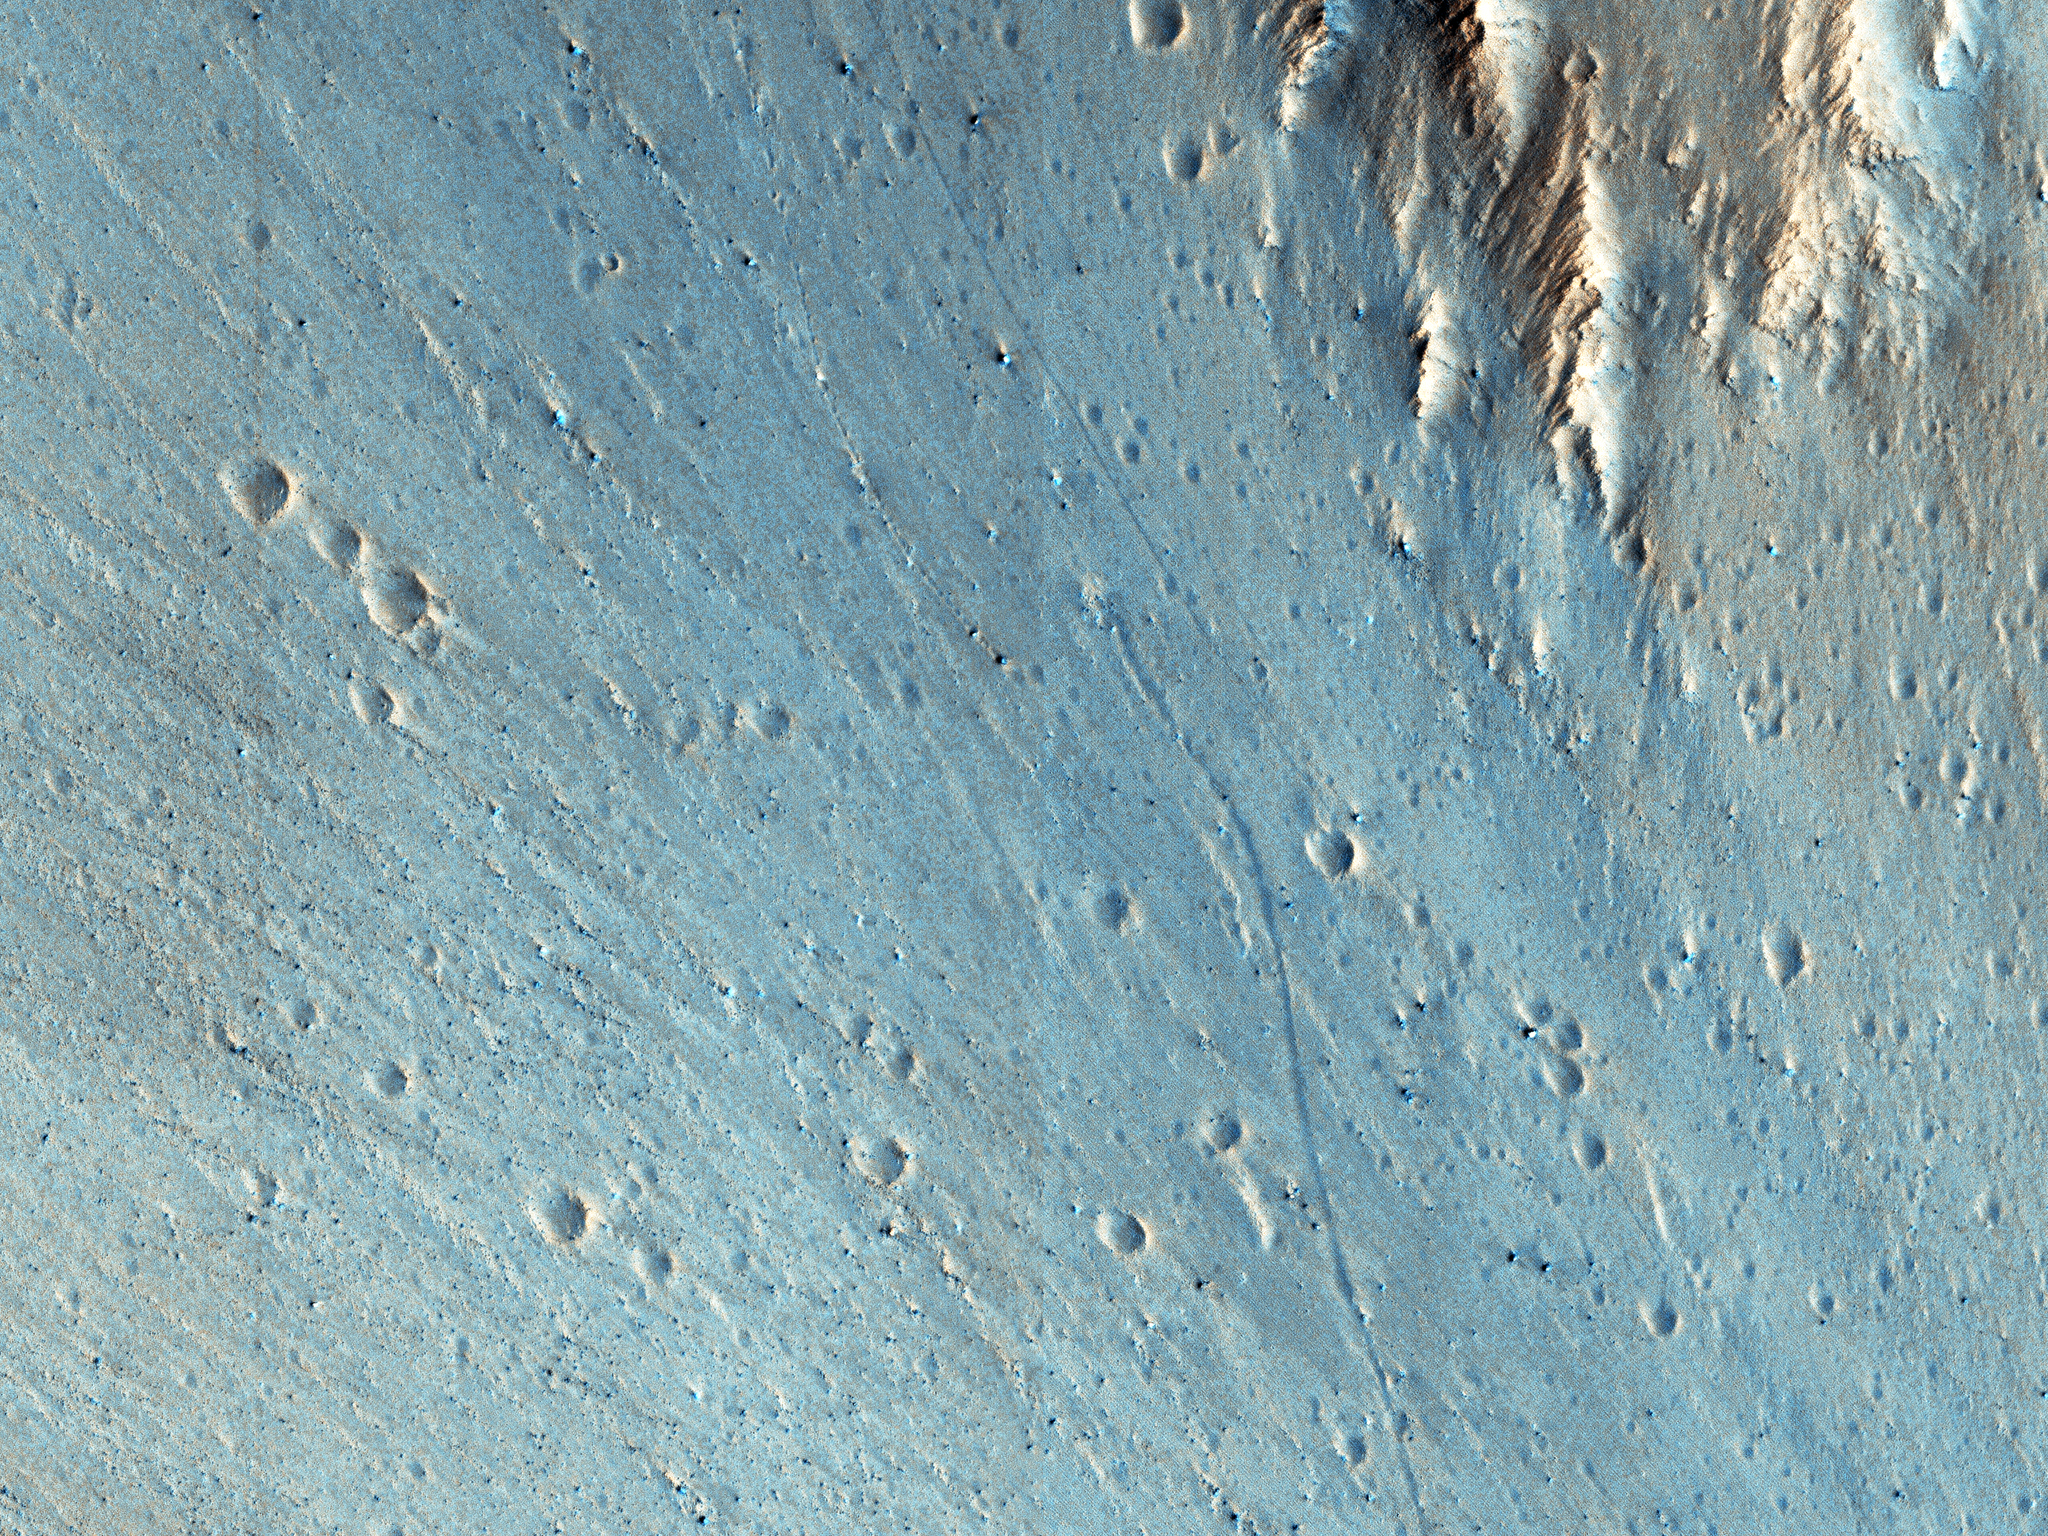

Trundling Boulders

This picture of the rim of Eos Chasma in Valles Marineris shows active erosion of the Martian surface. Layered bedrock is exposed in a steep cliff on a spur of the canyon rim. Dark layers in this cliff are made up of large boulders up to 4 meters in diameter. The boulders are lined up along specific horizons, presumably individual lava flows, and are perched to descend down into the canyon upon the slightest disturbance. How long will the boulders remain poised to fall, and what will push them over the edge?

Just as on Earth, the main factors that contribute to dry mass wasting erosion on Mars are frost heaving and thermal expansion and contraction due to changes in temperature. The temperature changes on Mars are extreme compared to Earth, because of the lack of humidity in the Martian atmosphere and the eccentricity of the Martian orbit. Each daily temperature cycle and each seasonal change from summer to winter produces a cycle of expansion and contraction that pushes the boulders gradually closer to the brink.

Inevitably, the boulders fall from their precarious positions and plunge into the canyons below. Most simply slide down slope and collect just below the source layers. A few are launched along downward trajectories, travelling long distances before they settle on the slopes below. These trundling boulders left behind conspicuous tracks, up to a kilometer long. The tracks resemble dashed lines or perforations, indicating that the boulders bounced as they trundled down the slopes.

The visibility of the boulder tracks suggests that this process may have taken place recently. The active Martian winds quickly erased the tracks of the rover Opportunity, for example. However, the gouges produced by trundling boulders probably go much deeper than the shallow compression of soil by the wheels of a relatively lightweight rover. The boulder tracks might persist for a much longer time span than the rover tracks for this reason. Nevertheless, the tracks of the boulders suggest that erosion of the rim of Eos Chasma is a process that continues today.

The University of Arizona, Tucson, operates HiRISE, which was built by Ball Aerospace & Technologies Corp., Boulder, Colo. NASA’s Jet Propulsion Laboratory, a division of the California Institute of Technology in Pasadena, manages the Mars Reconnaissance Orbiter Project for NASA’s Science Mission Directorate, Washington.

Credit: NASA/JPL-Caltech/Univ. of Arizona